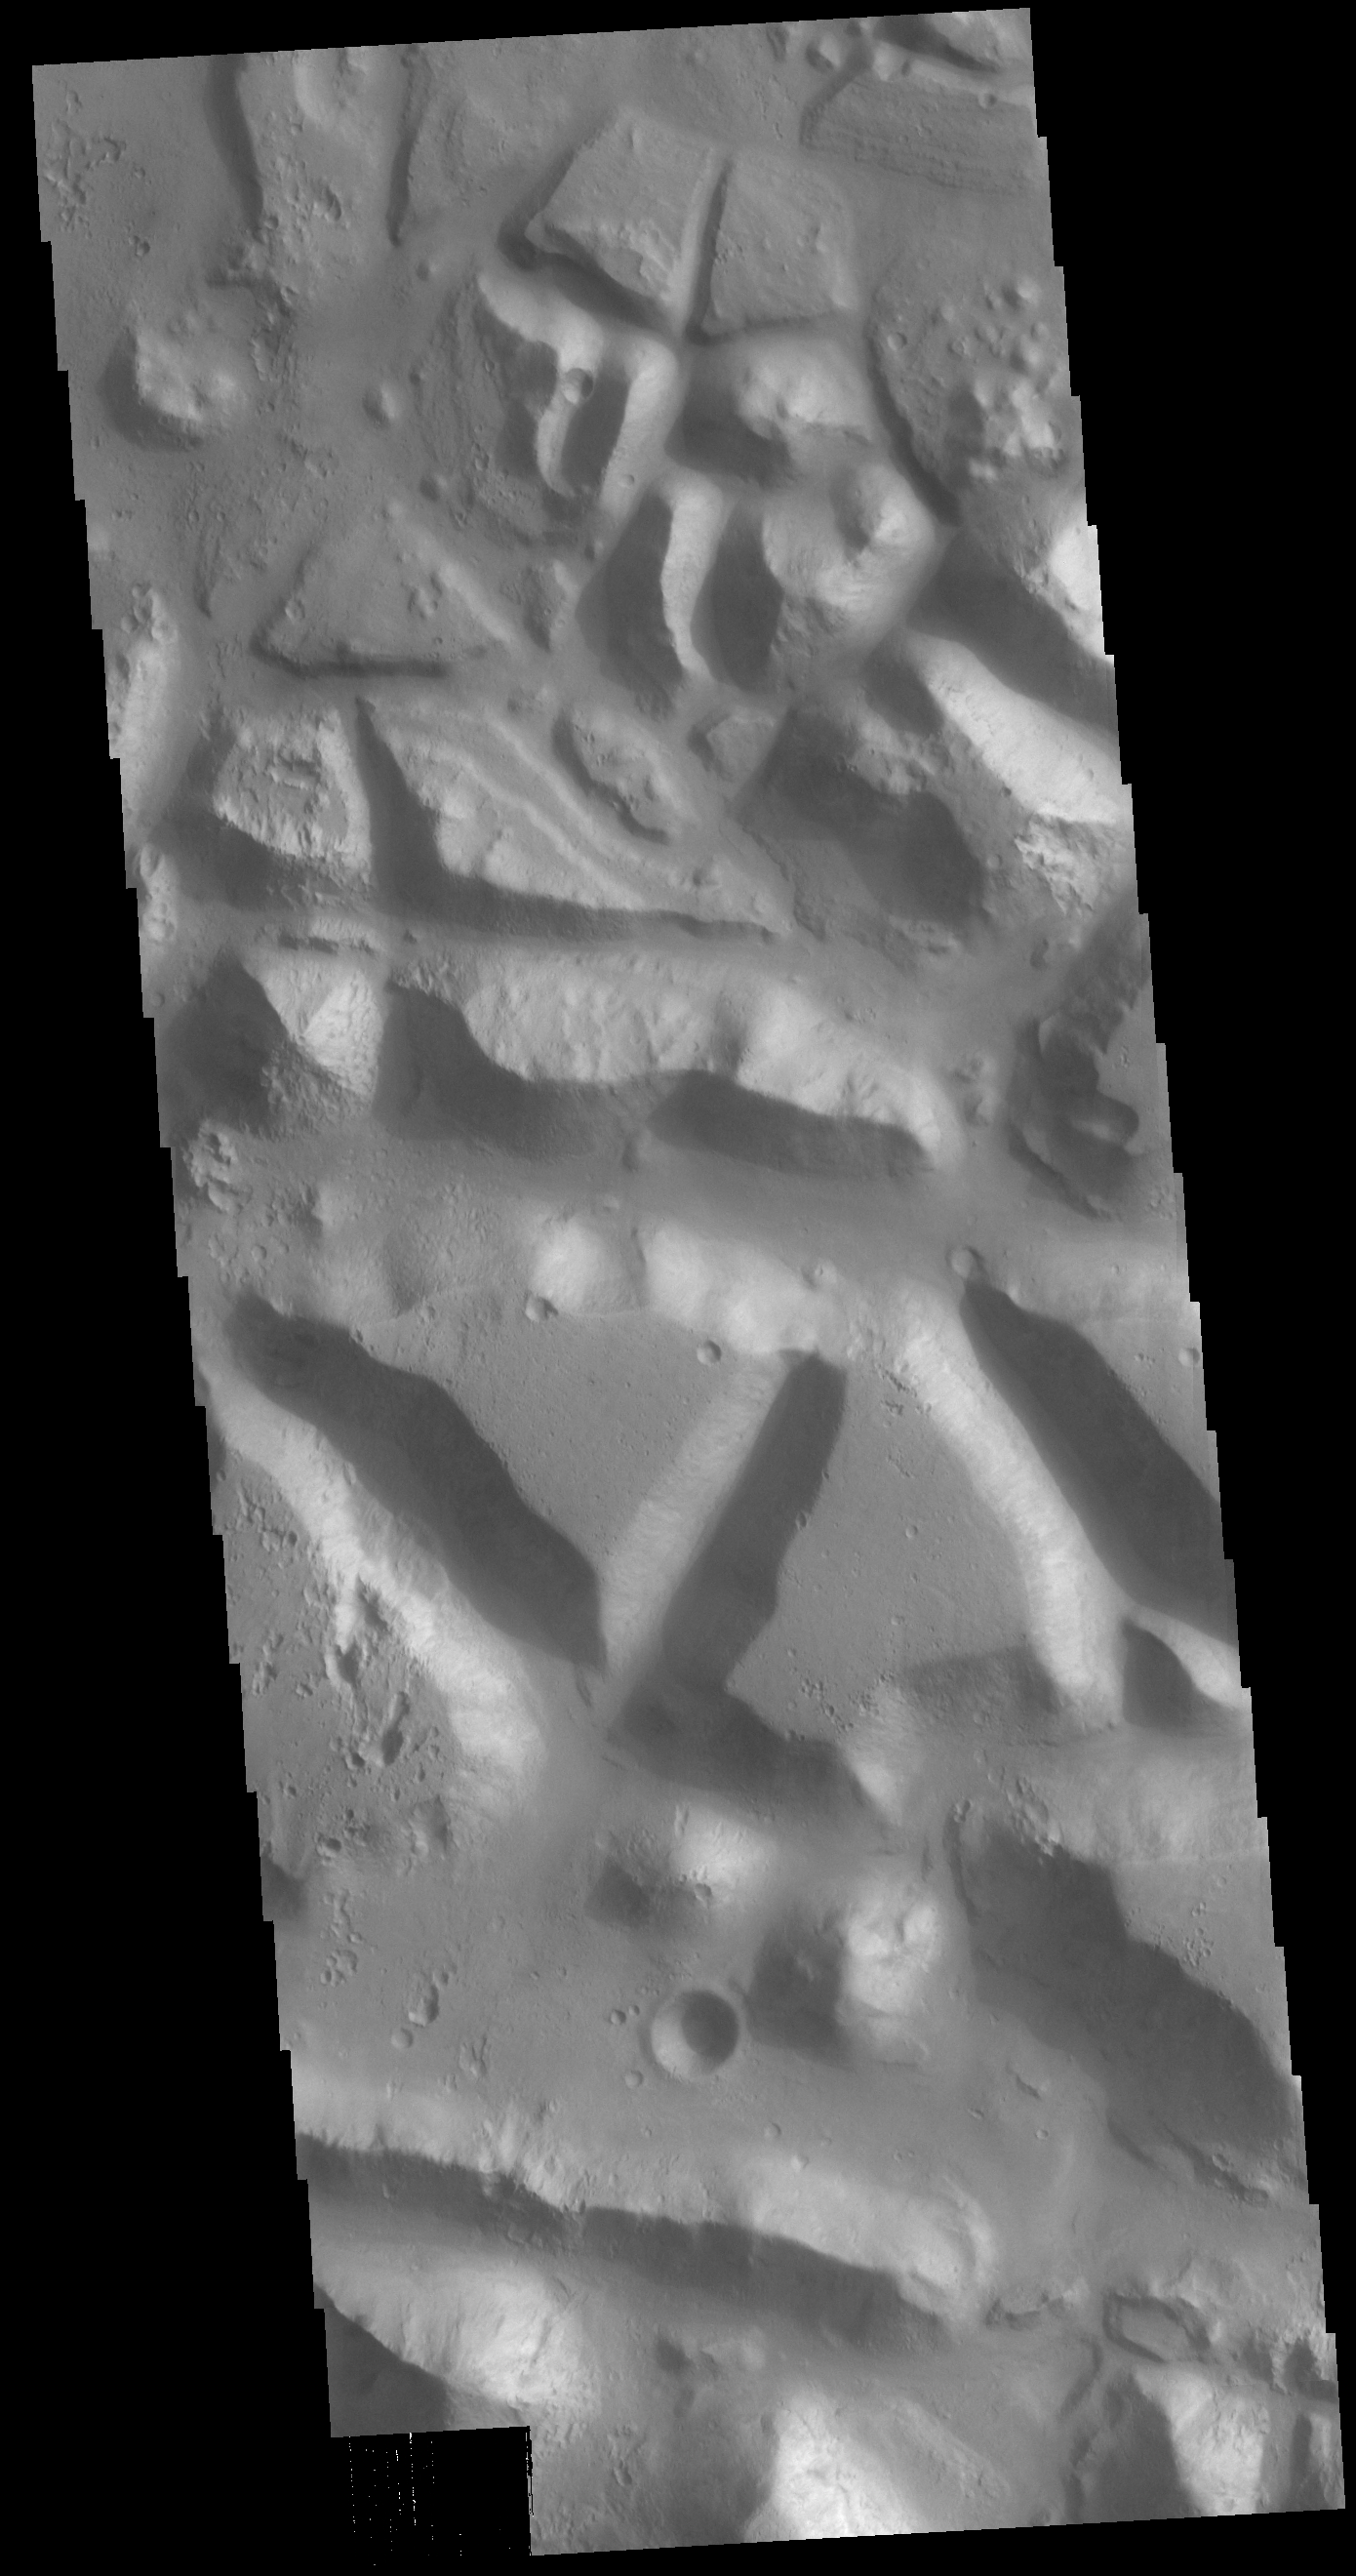

Chryse Chaos

Huge regions of complex valleys and chaos are located in Xanthe and Margaritifer Terras. Rising from Valles Marineris, outflow channels like Ares, Tiu and Shalbantana valles empty into Chryse Planitia. This VIS image shows part of Chryse Chaos, located within Masursky Crater, along the Tiu Valles channel. Chaos forms from erosion of the surface into mesa features. With time the valleys expand creating the jumble of hills seen in the image.

Credit: NASA/JPL-Caltech/ASU